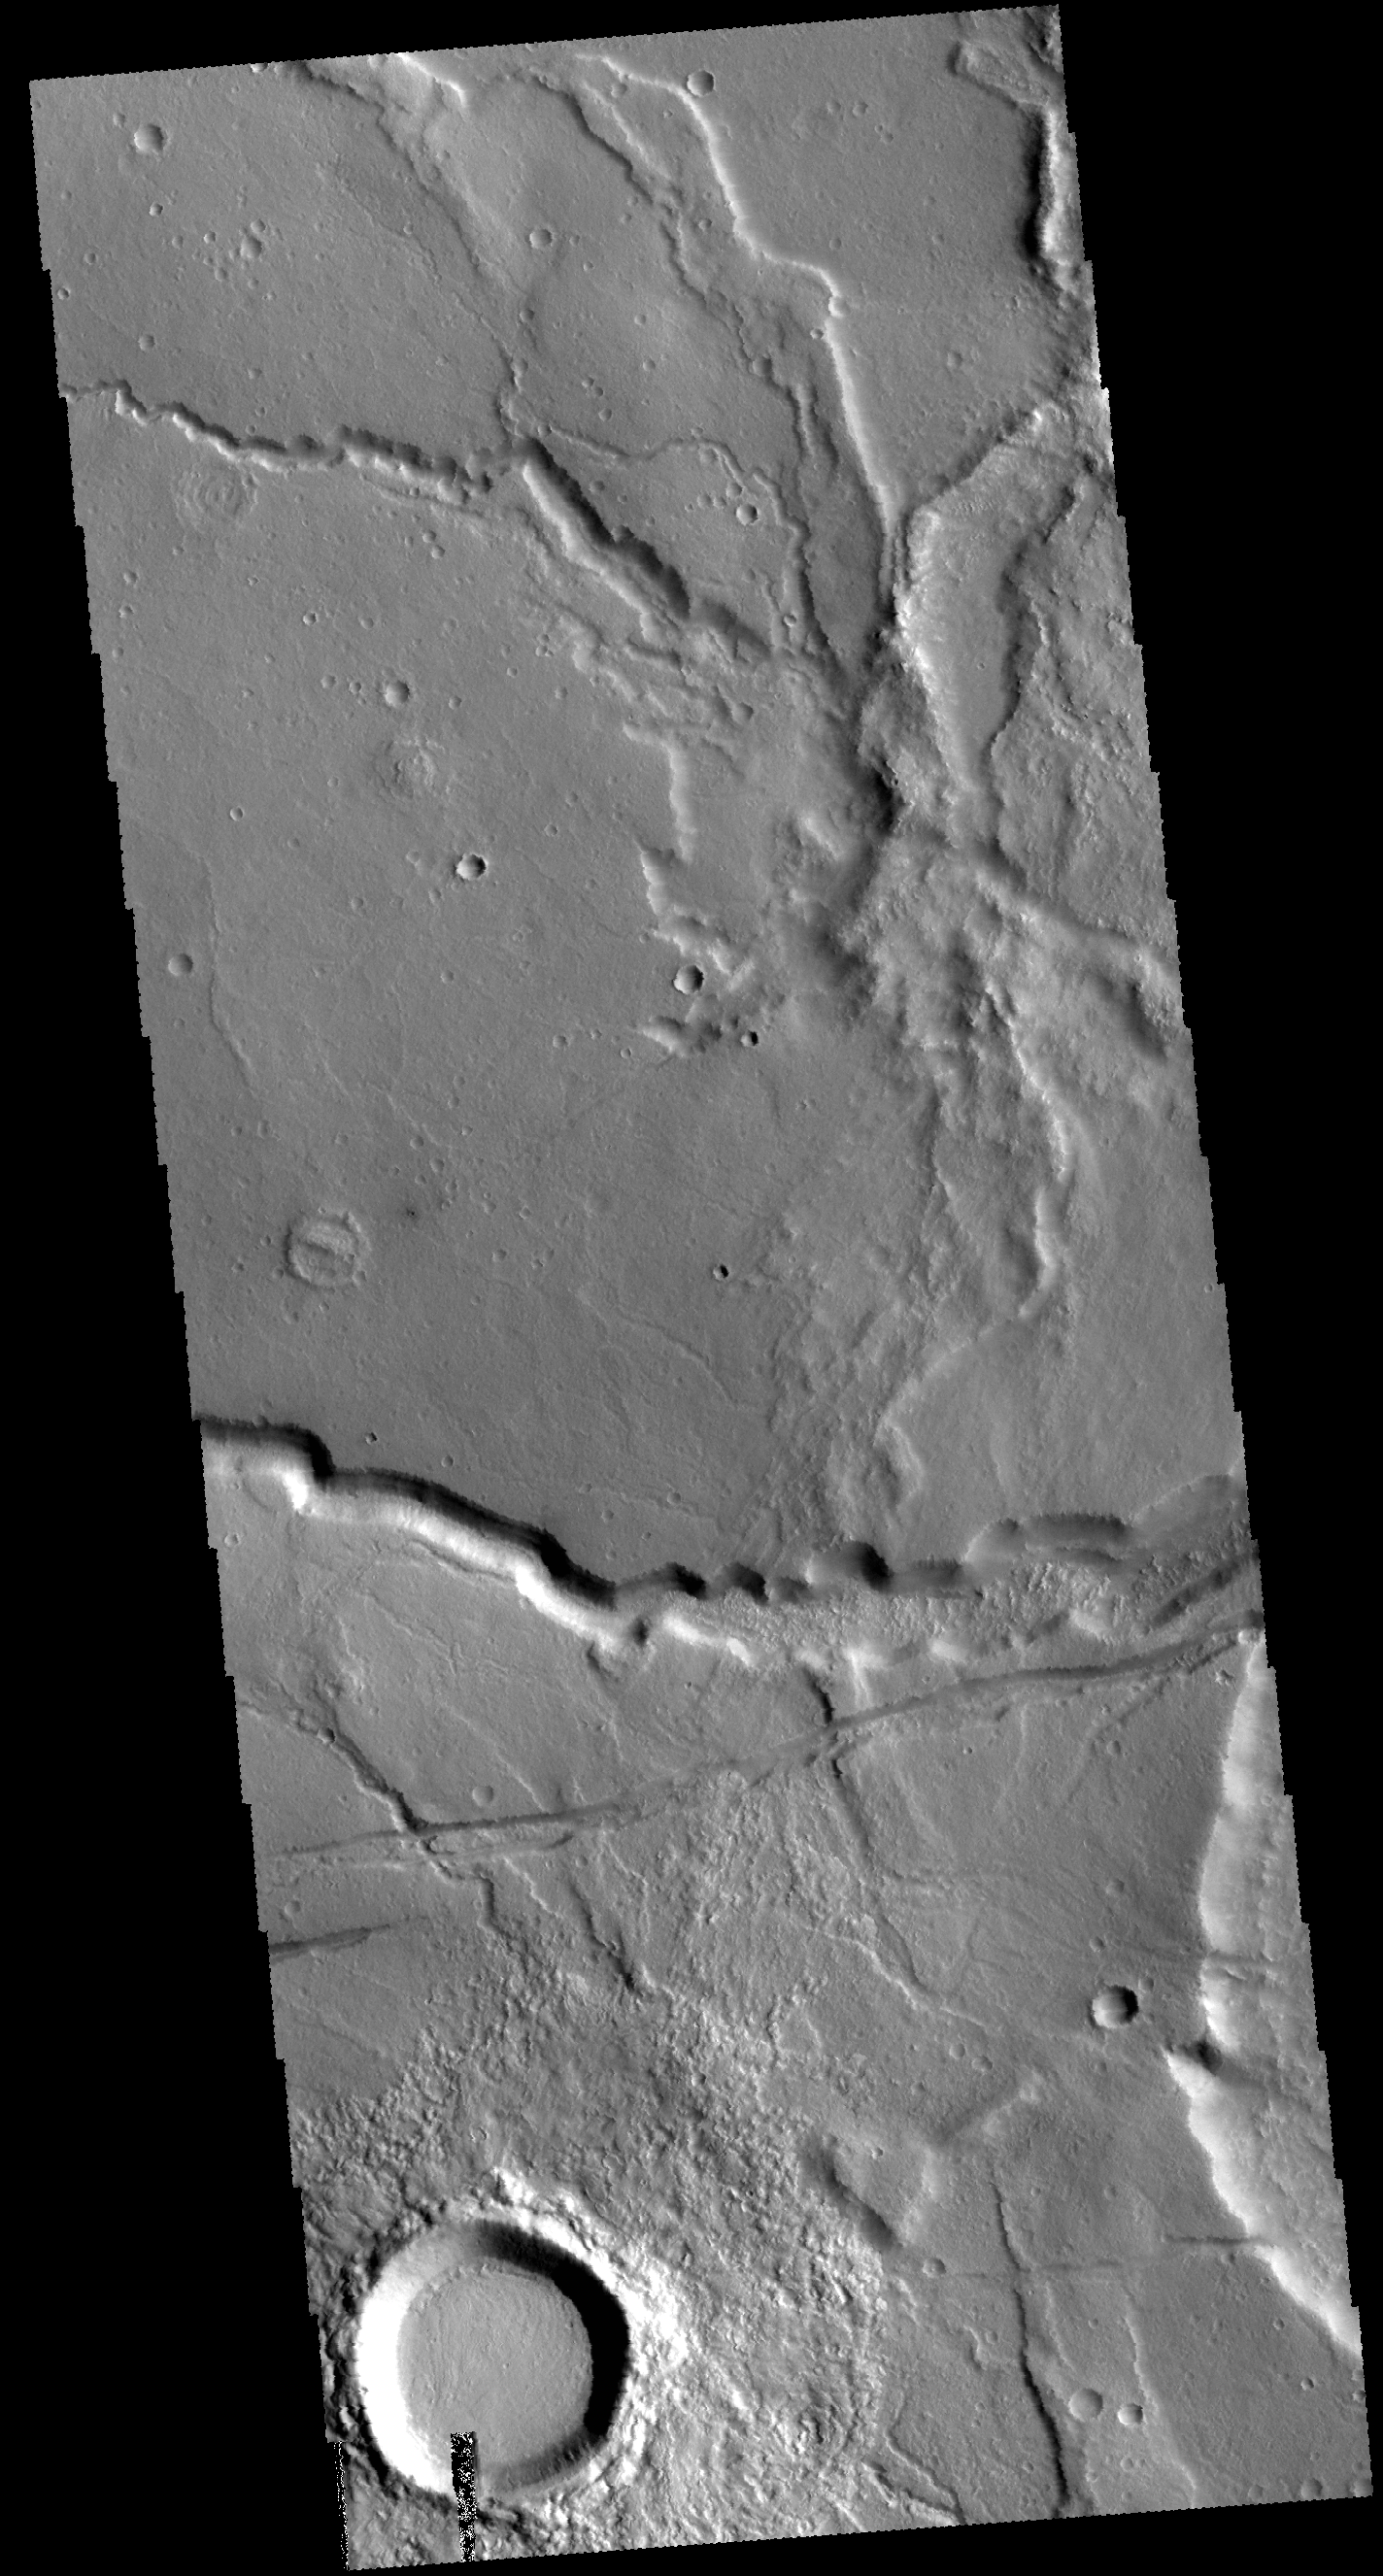

Tempe Terra

This VIS image is located on the margin of Tempe Terra near Chryse Planitia. Several channels are visible as well as tectonic features. The linear feature below the channel is most likely a graben, where two bounding faults cause the interior material to be lower that the surroundings.

Credit: NASA/JPL-Caltech/ASU